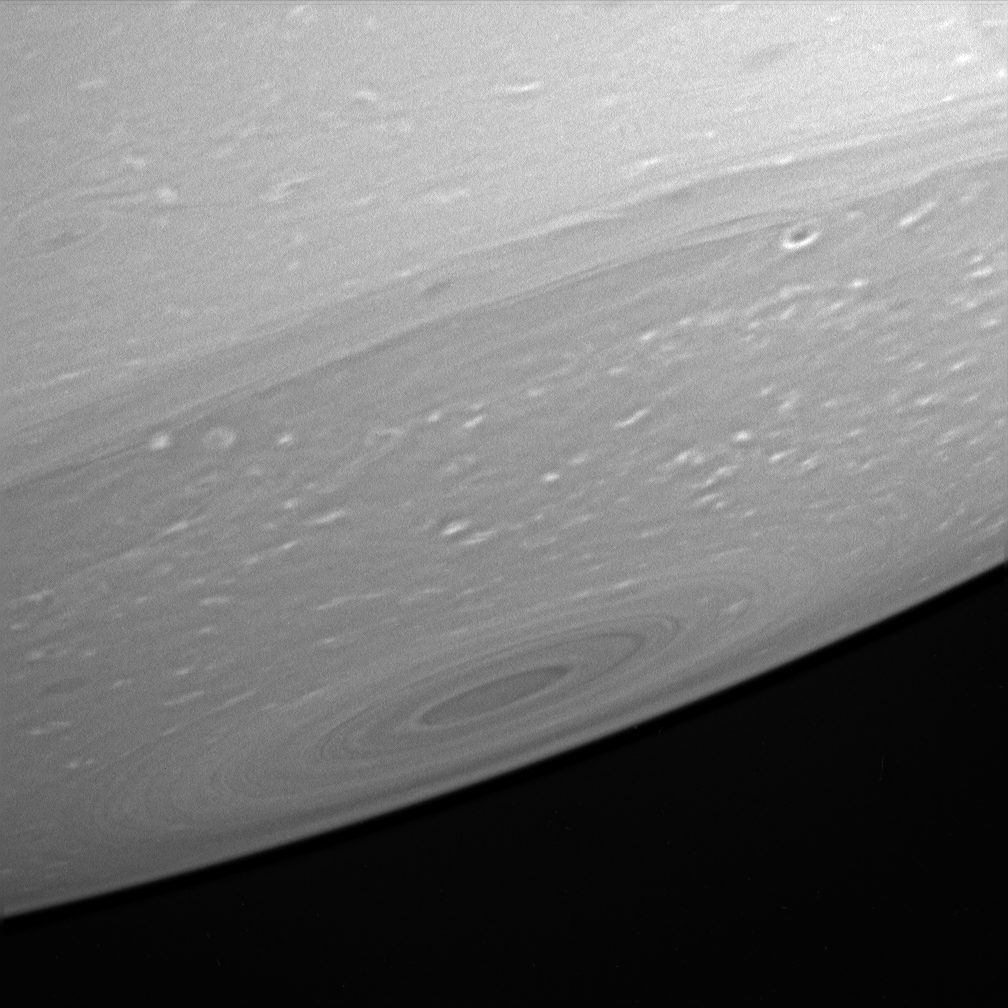

Close Look at the Pole

Cassini peeks at Saturn’s relatively dark south pole, providing an up-close look at the haze-free upper atmosphere there.

The banded structure around the pole seems to be superimposed on the characteristic high-latitude, mottled, turbulent structure (the white puffs of cloud near the pole), suggesting that the banding is a shallow, not deep, feature.

The image was taken in visible light with the Cassini spacecraft narrow-angle camera on April 23, 2005, through a filter sensitive to wavelengths of polarized infrared light at a distance of approximately 2.4 million kilometers (1.5 million miles) from Saturn. The image scale is 14 kilometers (9 miles) per pixel.

Credit: NASA/JPL/Space Science Institute